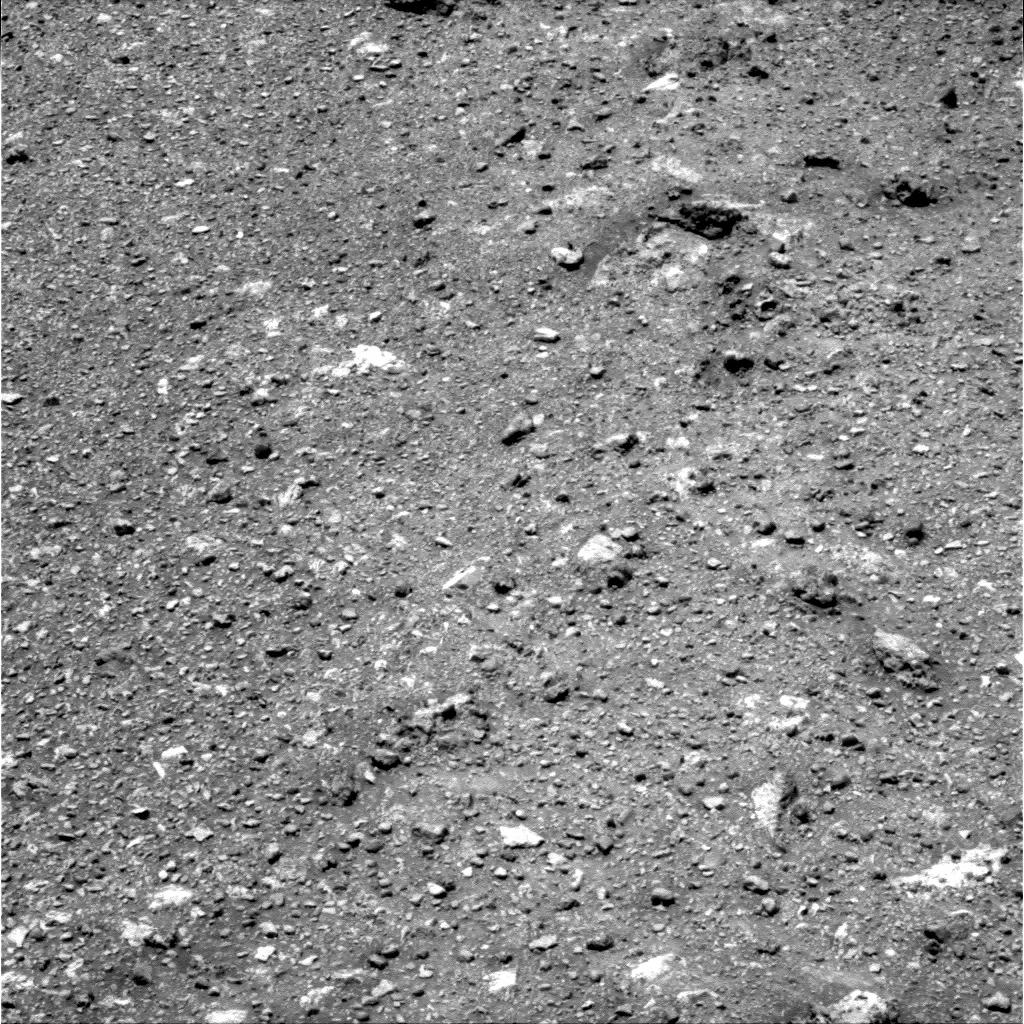

On Different Ground: Soil on Endeavour Rim

NASA’s Mars Exploration Rover Opportunity looked down at the soil on the western rim of Endeavour crater to capture this raw image from its panoramic camera during the rover’s 2,686th Martian day, or sol, of work on Mars (Aug. 14, 2011).

Opportunity had arrived at the western rim of 13-mile-diameter (21-kilometer-diameter) Endeavour crater five days earlier. The soil at this location has a different texture than any that Opportunity had seen earlier. Among other differences, this site has none of the iron-rich concretions, nicknamed “blueberries,” which have been plentiful on the surface at many locations Opportunity has stopped. The largest features on the ground in this image are a few inches or centimeters across.

Credit: NASA/JPL-Caltech/Cornell/ASU